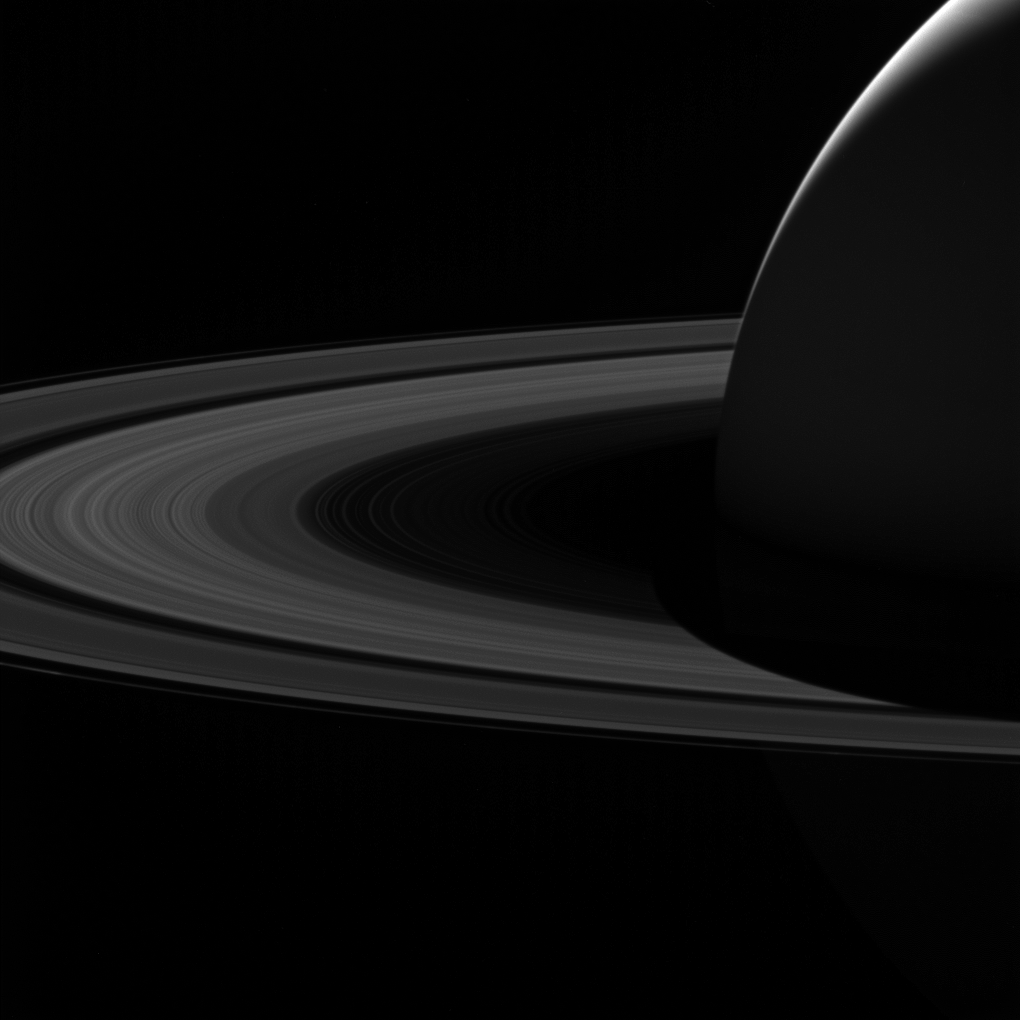

Goodbye to the Dark Side

Stunning views like this image of Saturn’s night side are only possible thanks to our robotic emissaries like Cassini. Until future missions are sent to Saturn, Cassini’s image-rich legacy must suffice.

Because Earth is closer to the Sun than Saturn, observers on Earth only see Saturn’s day side. With spacecraft, we can capture views (and data) that are simply not possible from Earth, even with the largest telescopes.

This view looks toward the sunlit side of the rings from about 7 degrees above the ring plane. The image was taken in visible light with the wide-angle camera on NASA’s Cassini spacecraft on June 7, 2017.

The view was obtained at a distance of approximately 751,000 miles (1.21 million kilometers) from Saturn. Image scale is 45 miles (72 kilometers) per pixel.

The Cassini spacecraft ended its mission on Sept. 15, 2017.

The Cassini mission is a cooperative project of NASA, ESA (the European Space Agency) and the Italian Space Agency. The Jet Propulsion Laboratory, a division of Caltech in Pasadena, manages the mission for NASA’s Science Mission Directorate, Washington. The Cassini orbiter and its two onboard cameras were designed, developed and assembled at JPL. The imaging operations center is based at the Space Science Institute in Boulder, Colorado.

Credit: NASA/JPL-Caltech/Space Science Institute